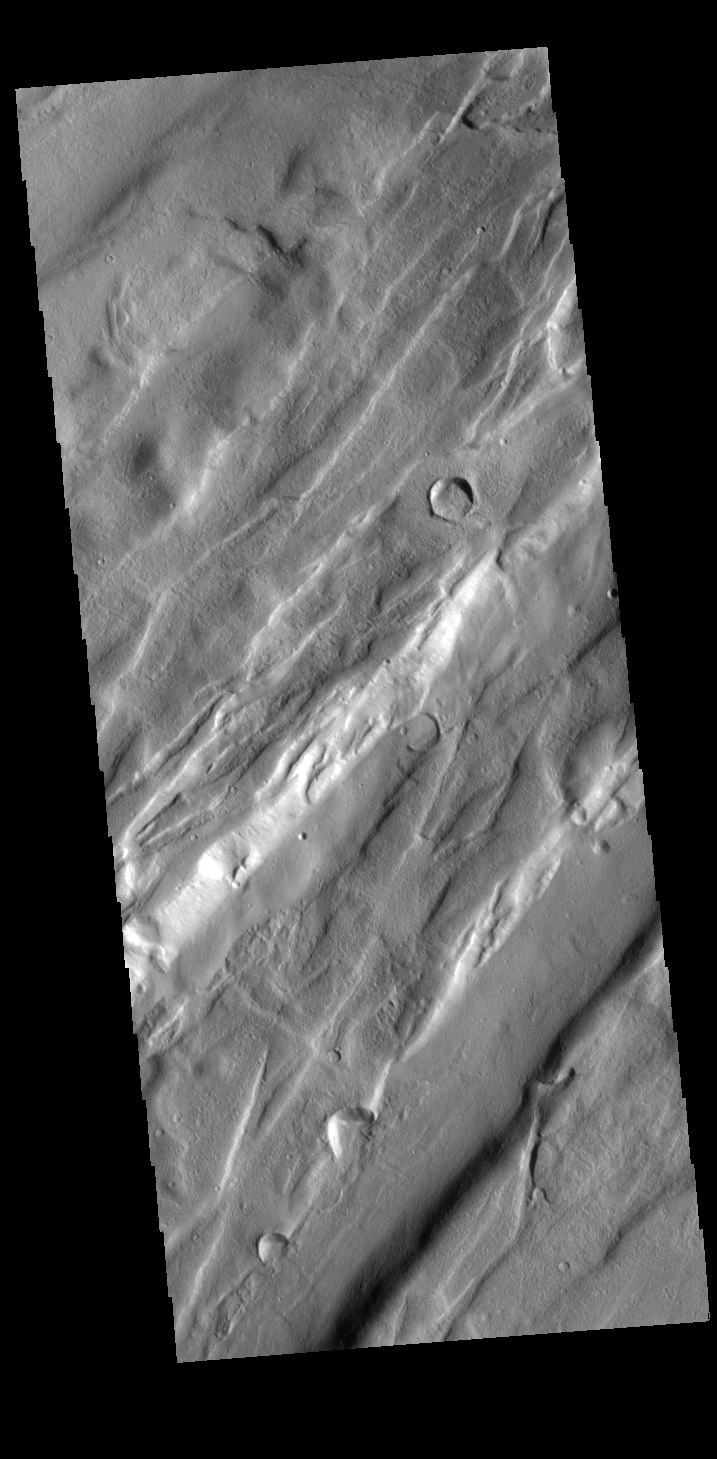

Tempe Fossae

Today’s VIS image is shows a small portion of Tempe Fossae. The linear features are tectonic graben. Graben are formed by extension of the crust and faulting. When large amounts of pressure or tension are applied to rocks on timescales that are fast enough that the rock cannot respond by deforming, the rock breaks along faults. In the case of a graben, two parallel faults are formed by extension of the crust and the rock in between the faults drops downward into the space created by the extension. Numerous sets of graben are visible in this THEMIS image, trending from north-northeast to south-southwest. Because the faults defining the graben are formed perpendicular to the direction of the applied stress, we know that extensional forces were pulling the crust apart in the west-northwest/east-southeast direction. The complete fossae system in almost 2000 km (1242 miles) long.

Credit: NASA/JPL-Caltech/ASU